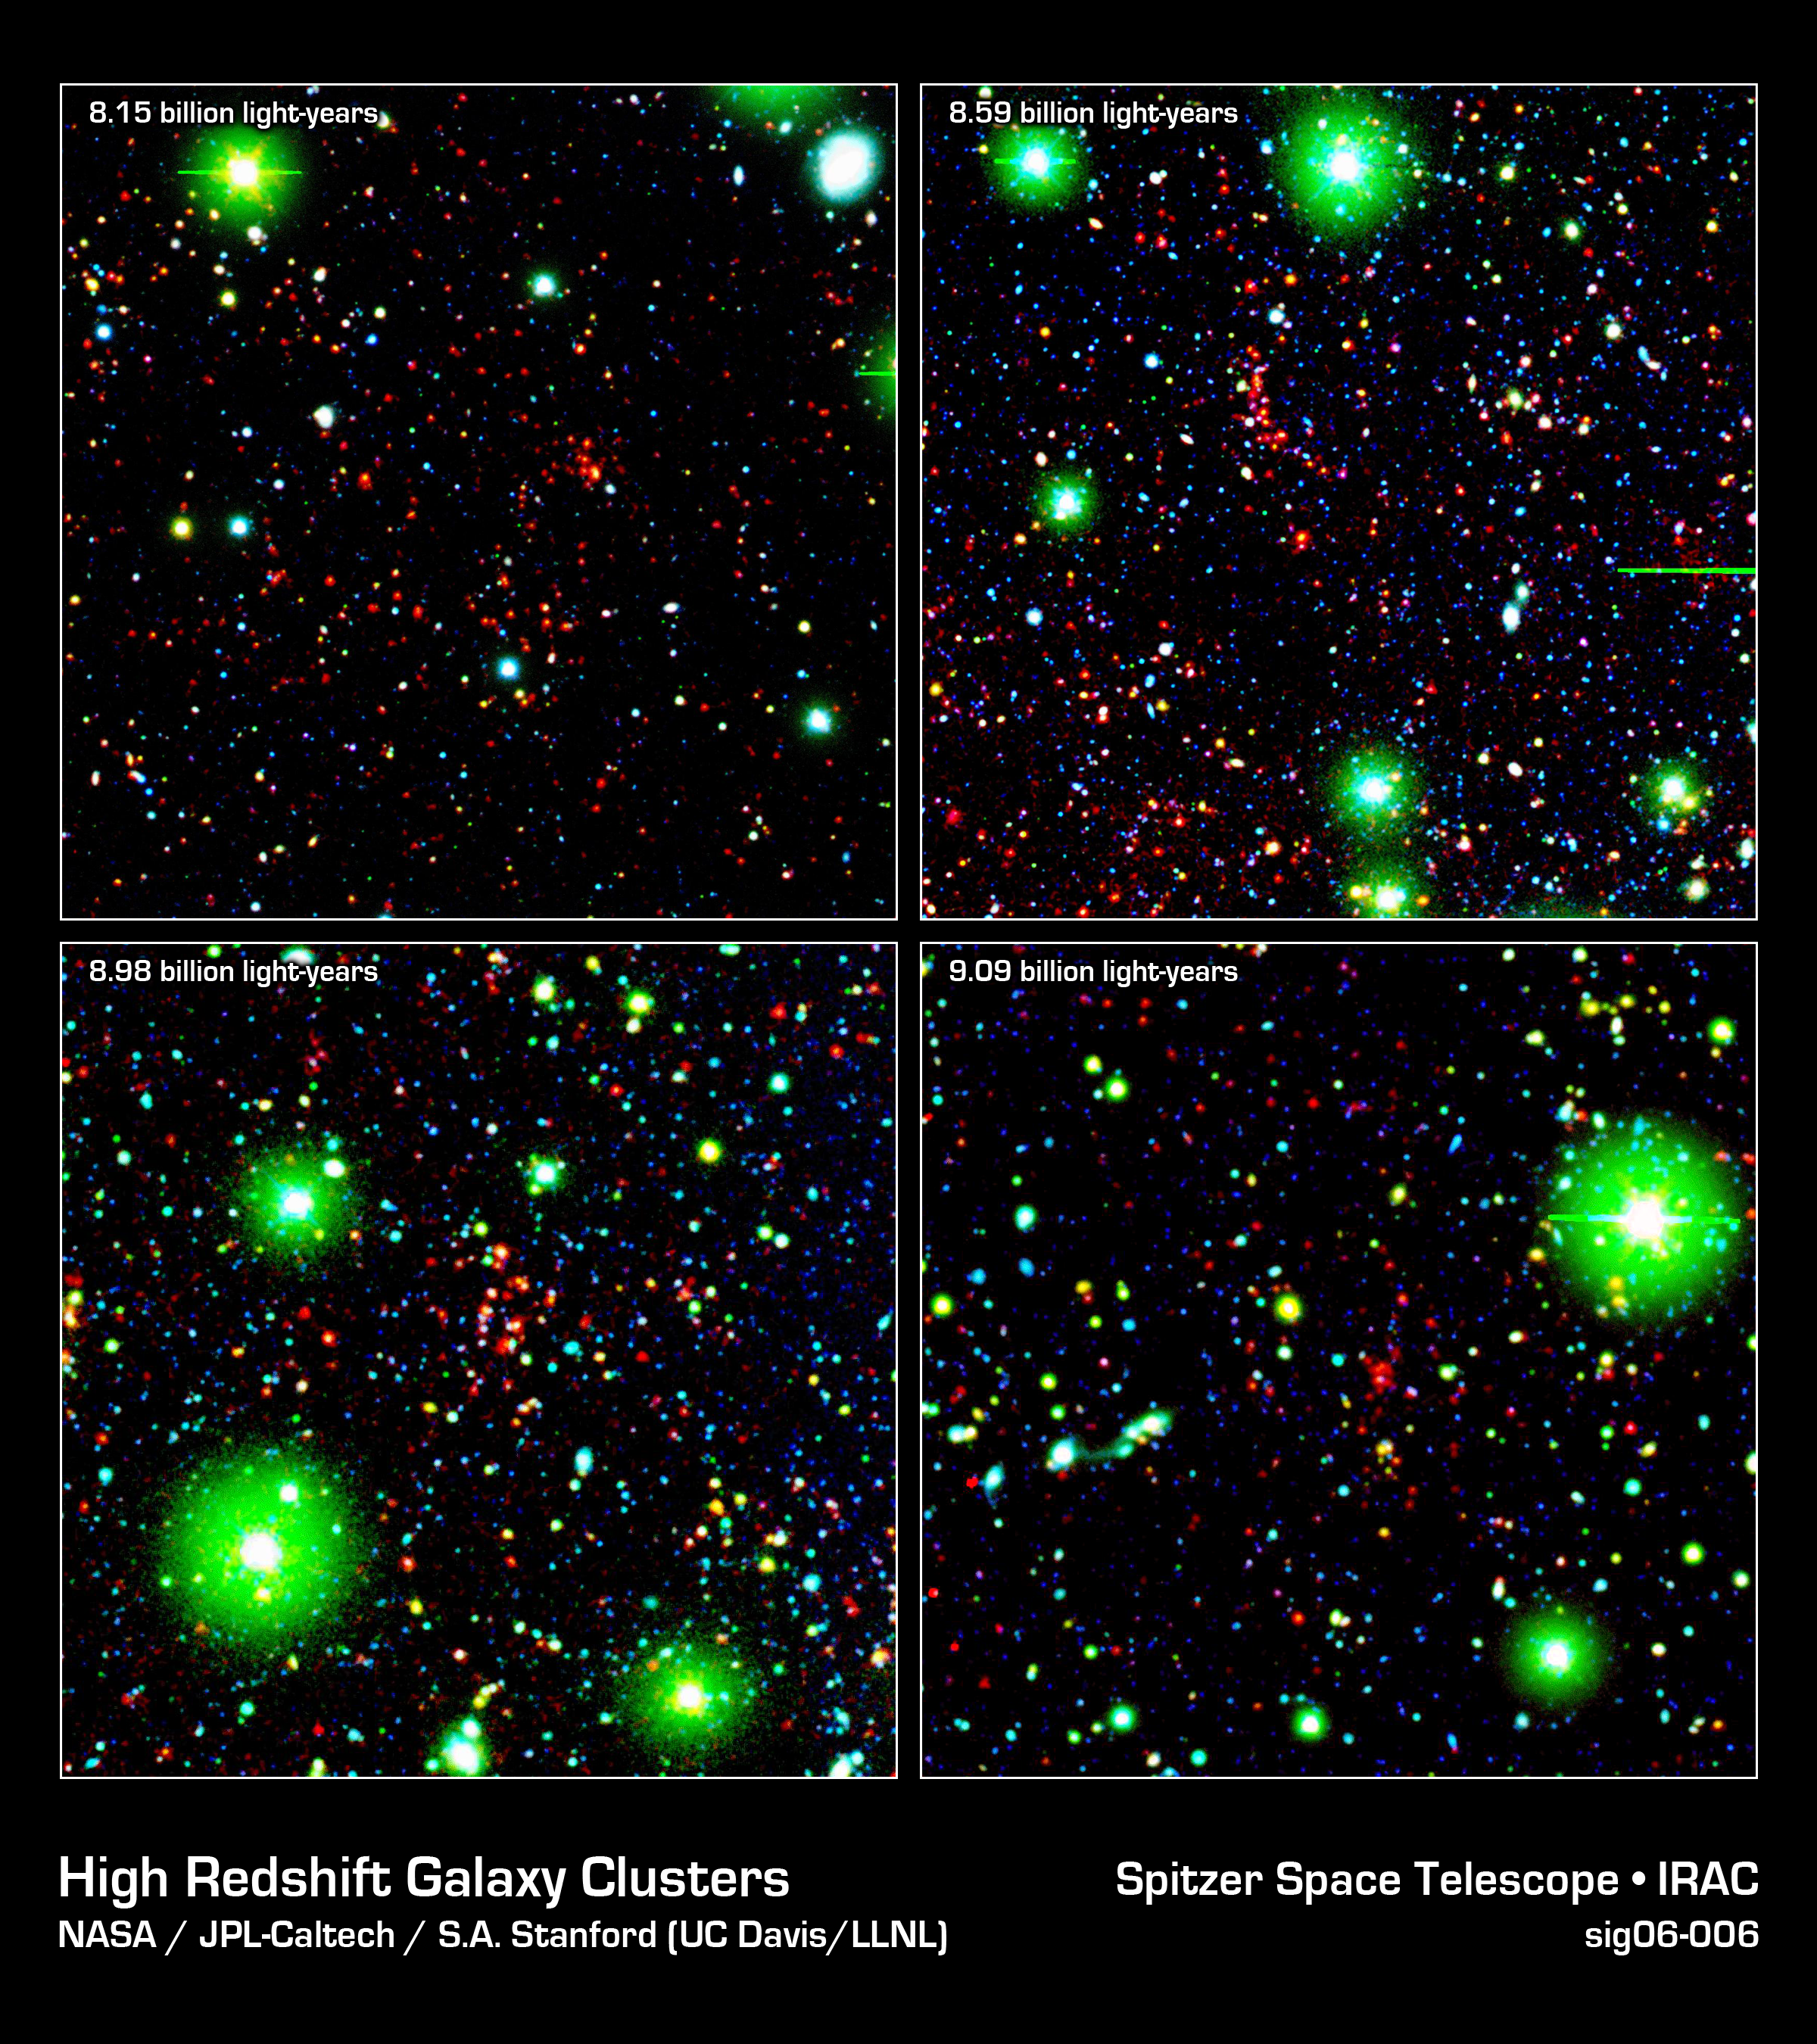

Great Galactic Buddies

Like great friends, galaxies stick together. Astronomers using NASA's Spitzer Space Telescope have spotted a handful of great galactic pals bonding back when the universe was a mere 4.6 billion years old. The universe is believed to be 13.7 billion years old.

Collectively, these great galactic buddies are called galaxy clusters. A typical galaxy cluster can contain hundreds of galaxies and trillions of stars.

In this composite, some of the oldest galaxy clusters in the universe pose for Spitzer's Infrared Array Camera. The individual galaxies that make up the distant clusters are shown as red dots in all four images.

The green blobs are Milky Way stars along the line of sight, and the blue specks are faint galaxies at various distances along the line of sight. The green and blue data are from a visible-light, ground-based telescope.

The cluster at 9.1 billion light-years away (lower right panel) is currently the most distant galaxy cluster ever detected.

These images are three-color composites, in which blue represents visible light with a wavelength of 0.4 microns, and green indicates visible light of 0.8 microns. The visible data were captured by the ground-based Mosaic-1 camera at the Kitt Peak National Observatory in Tucson, Ariz. Red represents infrared light of 4.5 microns, captured by Spitzer's infrared array camera.

Credit: NASA/JPL-Caltech/S.A. Stanford (UC Davis/LLNL)